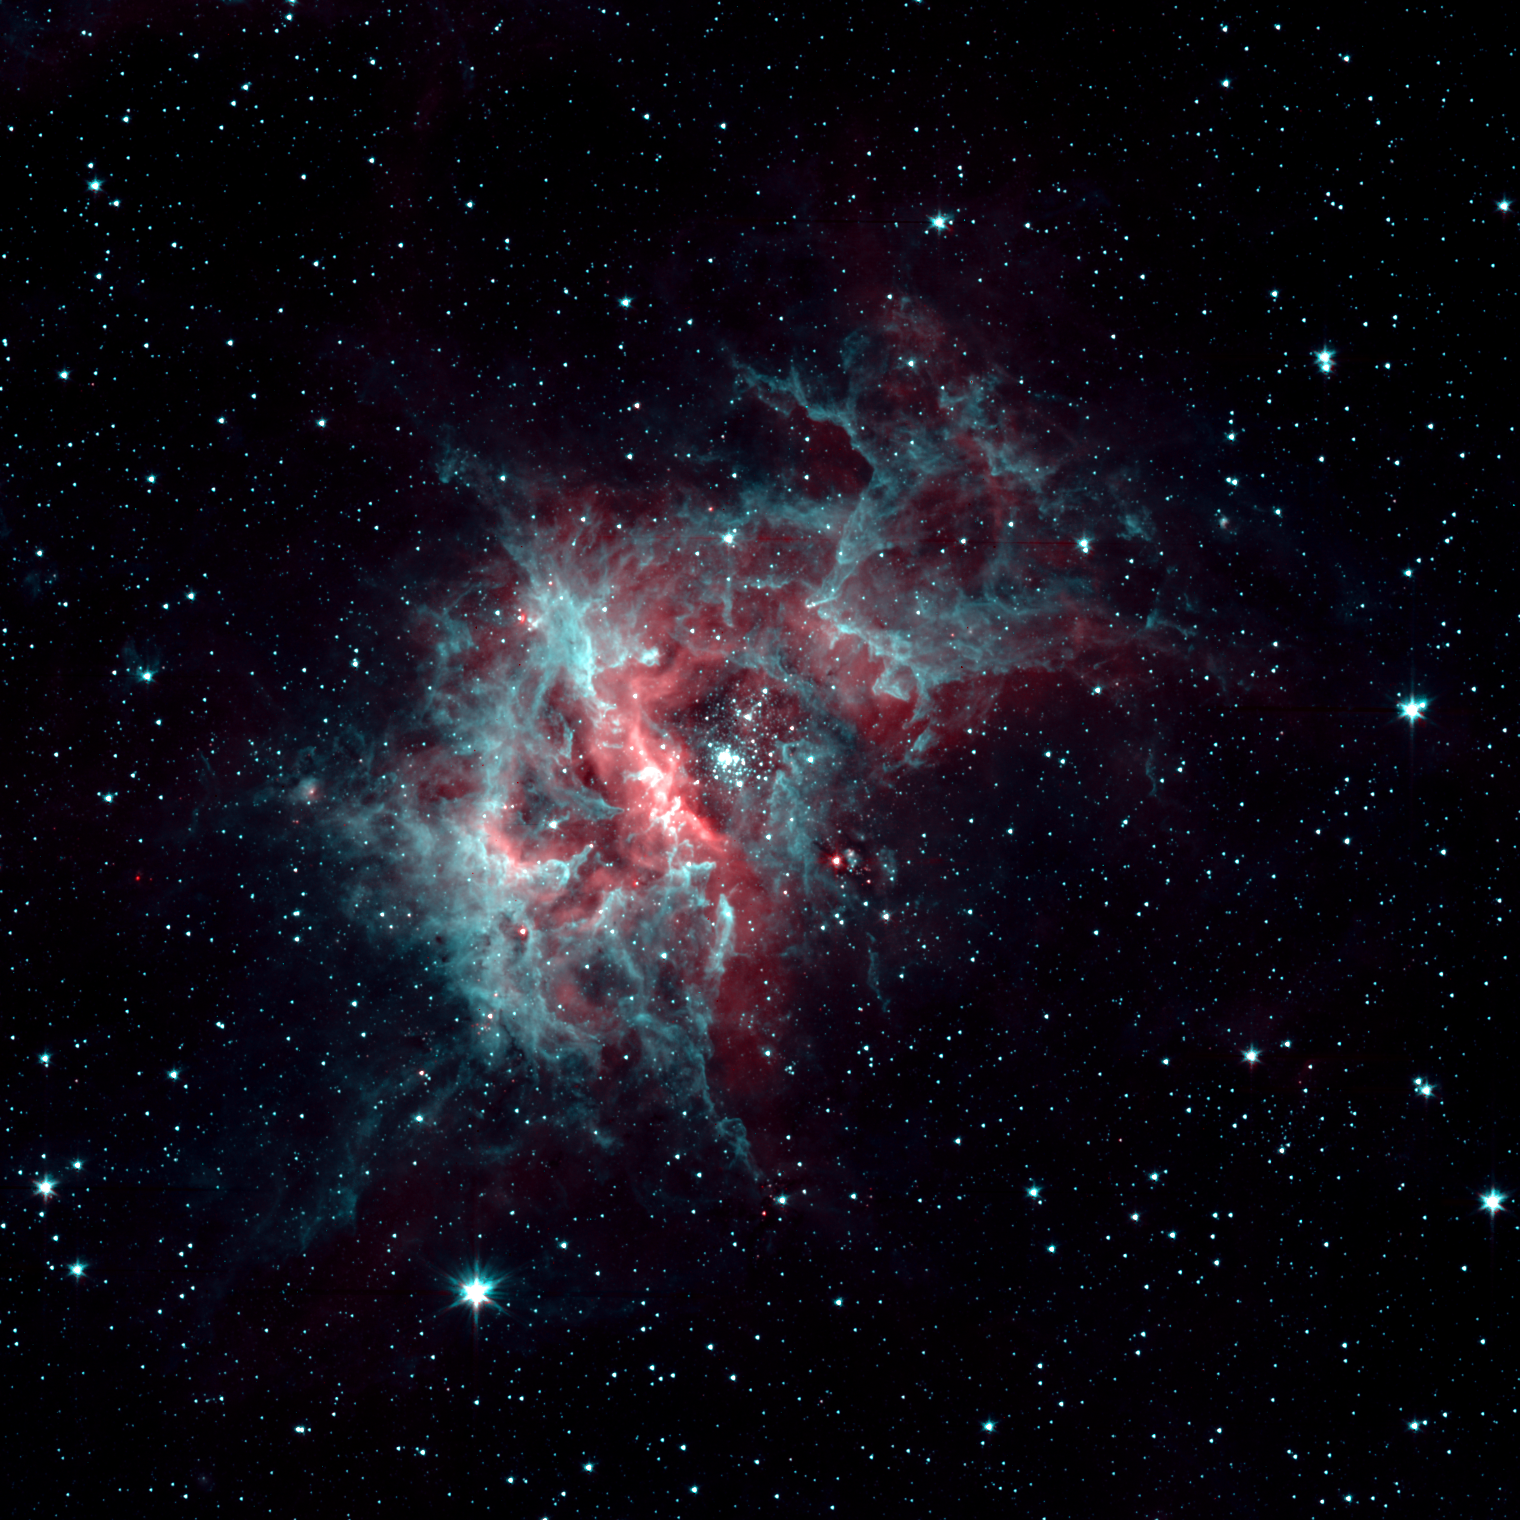

2-Channel RCW 49

This image of prolific star-forming region RCW 49 exposes breathtaking detail of this dark and dusty region, which is home to more than 2,200 stars. Shown here in two channels, 3.6 microns mapped as cyan and 4.5 microns mapped as red, dusty organic molecules called polycyclic aromatic hydrocarbons (PAHs) glow in the warmth of the starlight. At 4.5 microns, hot hydrogen gas glows very brightly, much like a neon light glowing in visible light, and can be prominently seen in the image.

Credit: NASA/JPL-Caltech/E. Churchwell (University of Wisconsin - Madison)